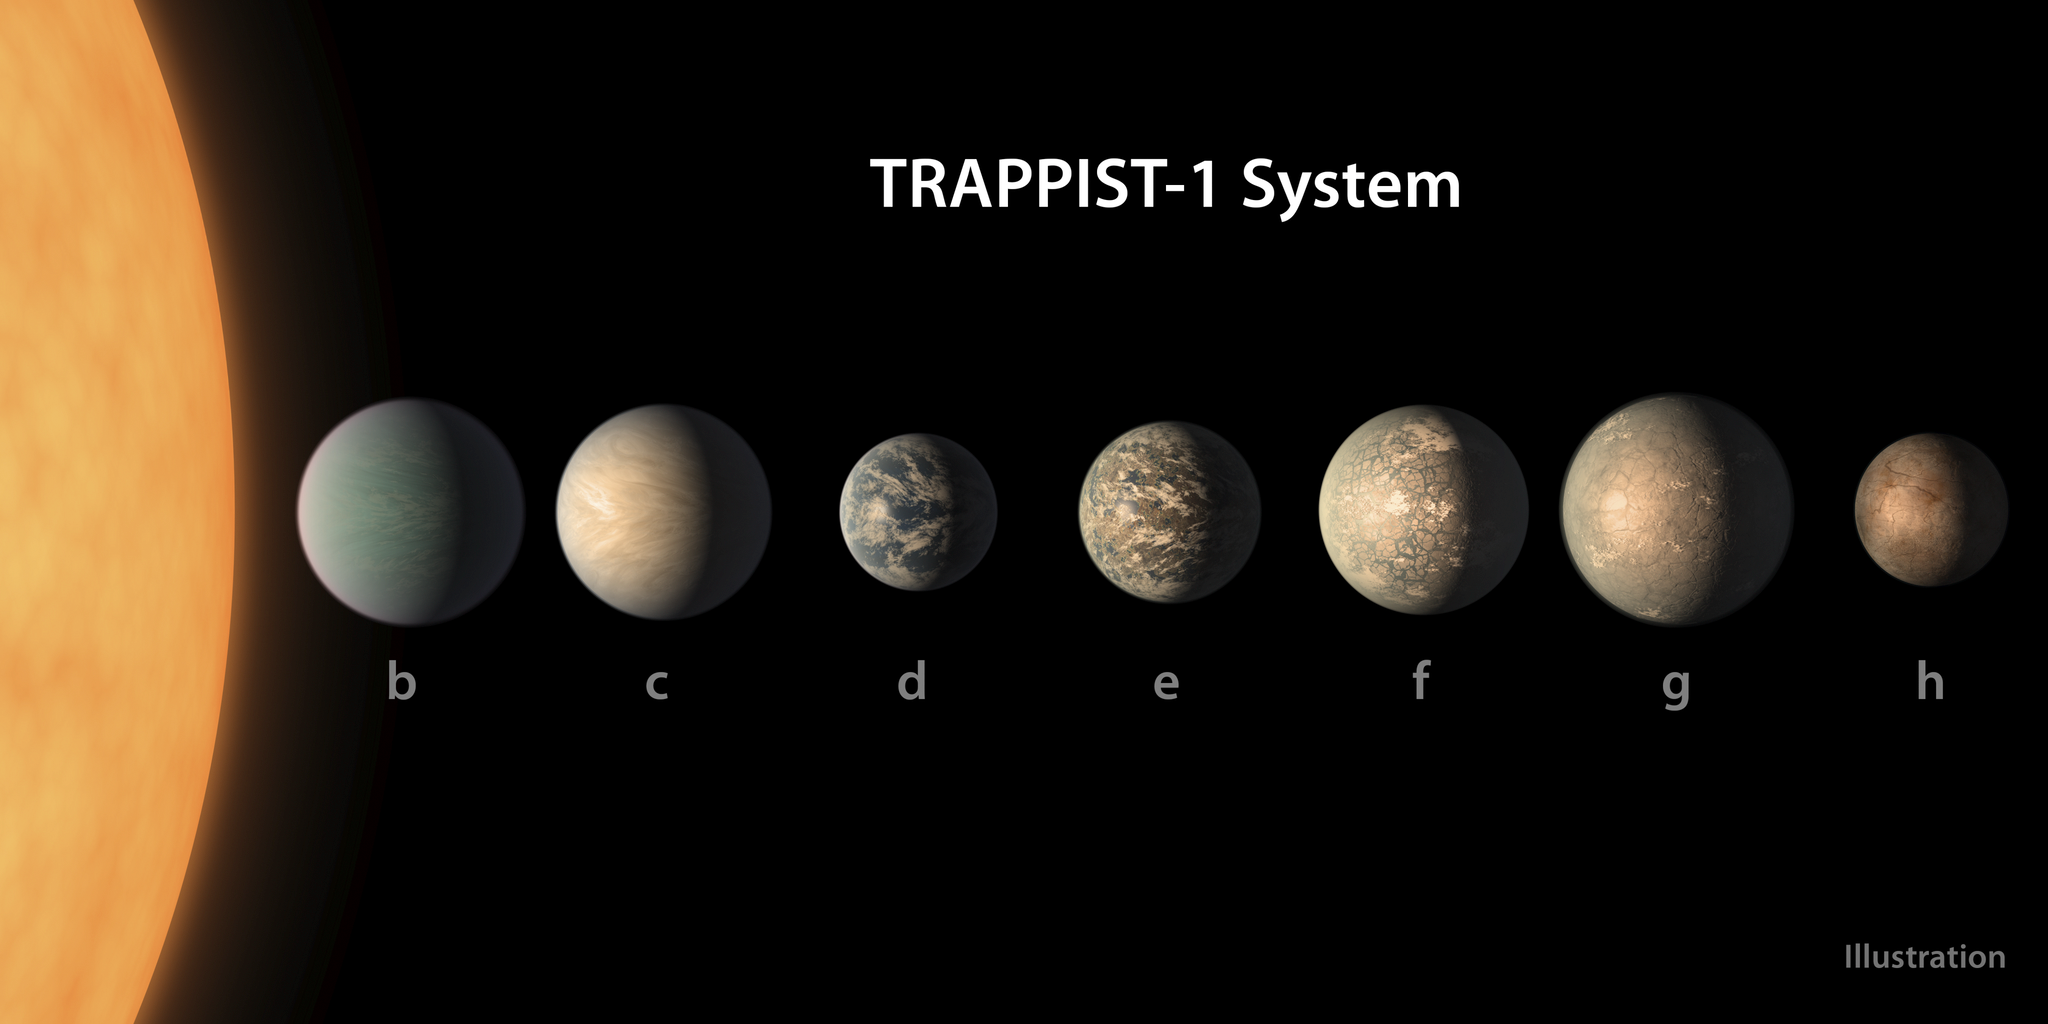

TRAPPIST-1 System (Artist’s Illustration — Feb. 2018)

This artist's concept shows what the TRAPPIST-1 planetary system may look like, based on available data about the planets' diameters, masses, and distances from the host star, as of February 2018.

Credit: NASA, JPL/Caltech, and R. Hurt and T. Pyle (IPAC)